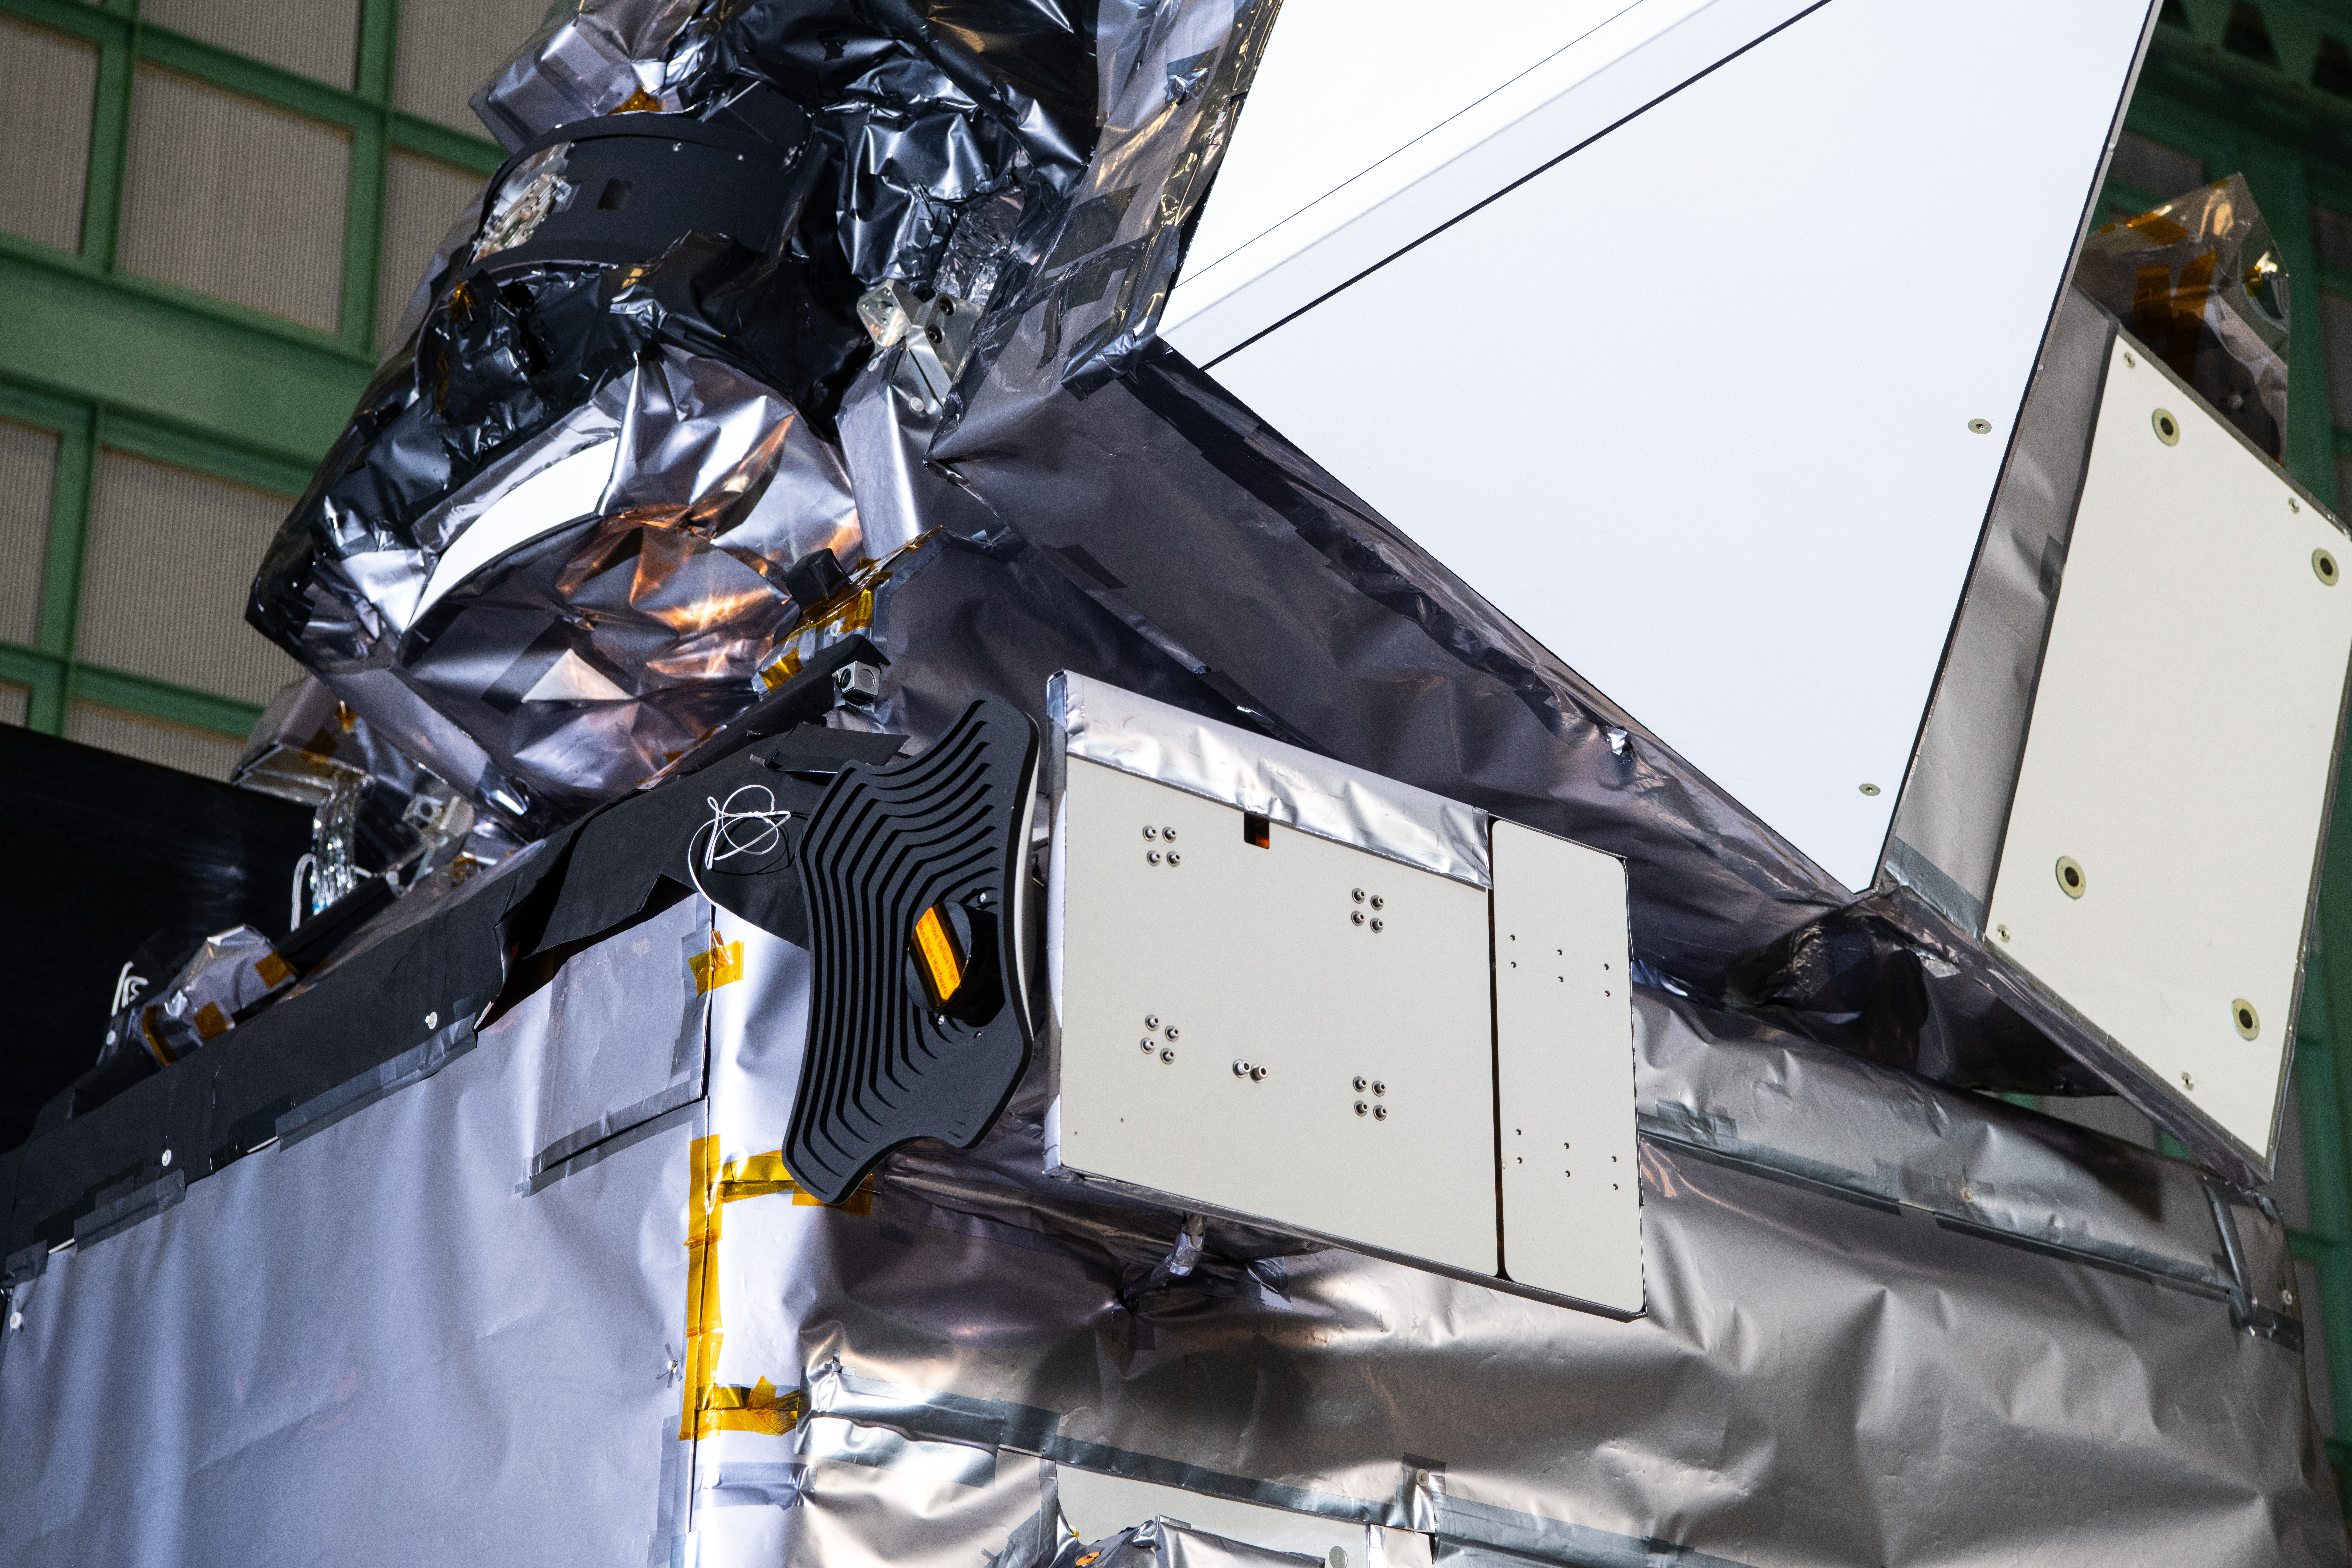

The Hyper-Angular Rainbow Polarimeter #2 (HARP2) instrument on The Plankton, Aerosol, Cloud, ocean Ecosystem (PACE) in the clean room at NASA's Goddard Space Flight Center in Greenbelt, Maryland on October 31st, 2023. HARP2 is one of three instruments on NASA's PACE observatory, it was designed and built by UMBC's Earth and Space Institute. PACE's unprecedented spectral coverage will provide the first-ever global measurements designed to identify phytoplankton community composition. The mission will make global ocean color measurements, using the Ocean Color Instrument (OCI), to provide extended data records on ocean ecology and global biogeochemistry along with polarimetry measurements, using the Spectro-polarimeter for Planetary Exploration (SPEXone) and the Hyper Angular Research Polarimeter (HARP2) to provide extended data records on clouds and aerosols. The Earth-observing satellite mission, built at Goddard Space Flight Center in Greenbelt, MD, will continue and advance observations of global ocean color, biogeochemistry, and ecology, as well as the carbon cycle, aerosols and clouds.

Credit: NASA / Denny Henry